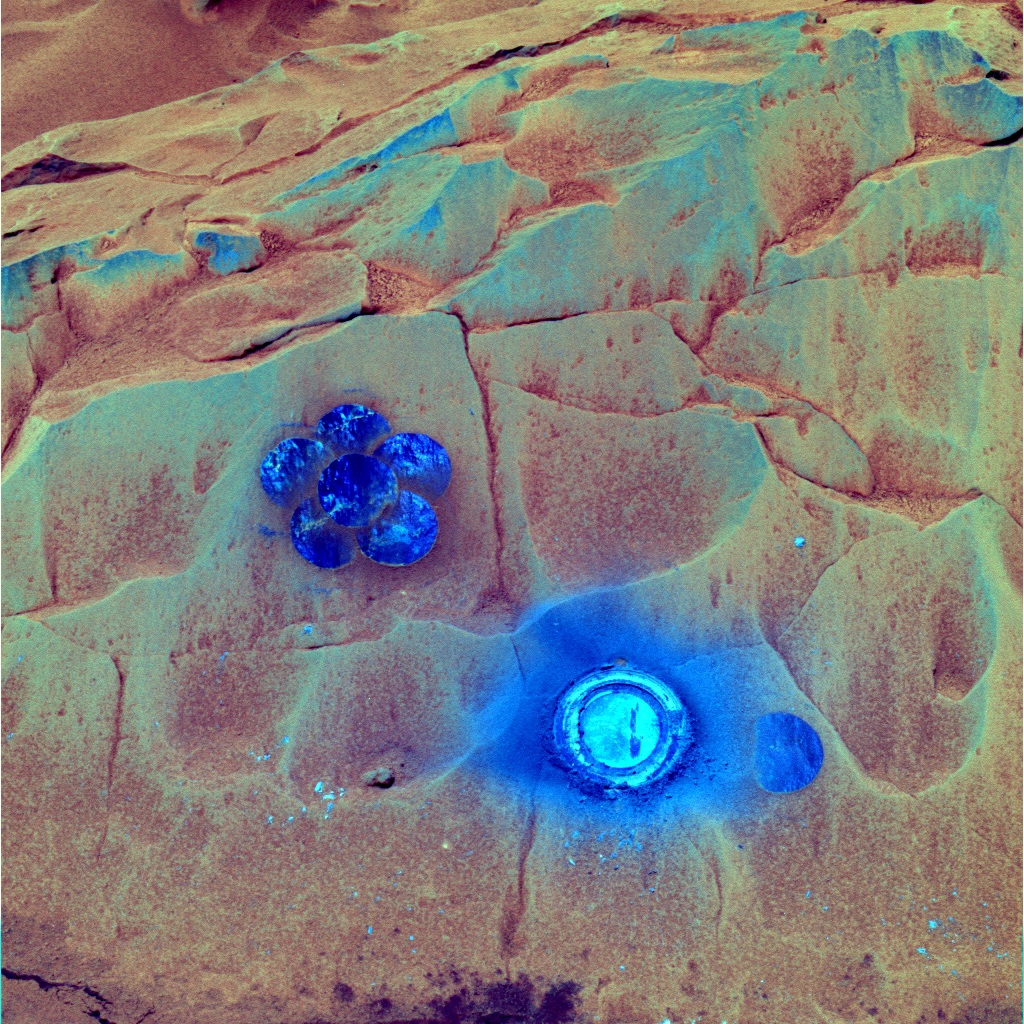

Daisy in Full Bloom on “Mazatzal” (False Color)

This image from NASA’s Mars Exploration Rover Spirit shows a daisy pattern created by the rover’s rock abrasion tool on a rock dubbed “Mazatzal.” The pattern was made as the rover brushed dust away from a large enough area of the surface of the wind-scalloped, volcanic rock to match the field of view of the rover’s miniature thermal emission spectrometer. As Spirit ground into the surface with the diamond cutting teeth of the rock abrasion tool, a mineral-filled fracture in the rock suggested the possible presence of past water. The circles cut by the tool are about 5 centimeters (2 inches) in diameter.

Spirit acquired this image on Sol 86 (March 31, 2004) with the panoramic camera’s 753-nanometer, 535-nanometer, and 432-nanometer filters. The image is presented here in false color that is used to bring out subtle color differences.

Credit: NASA/JPL/Cornell University